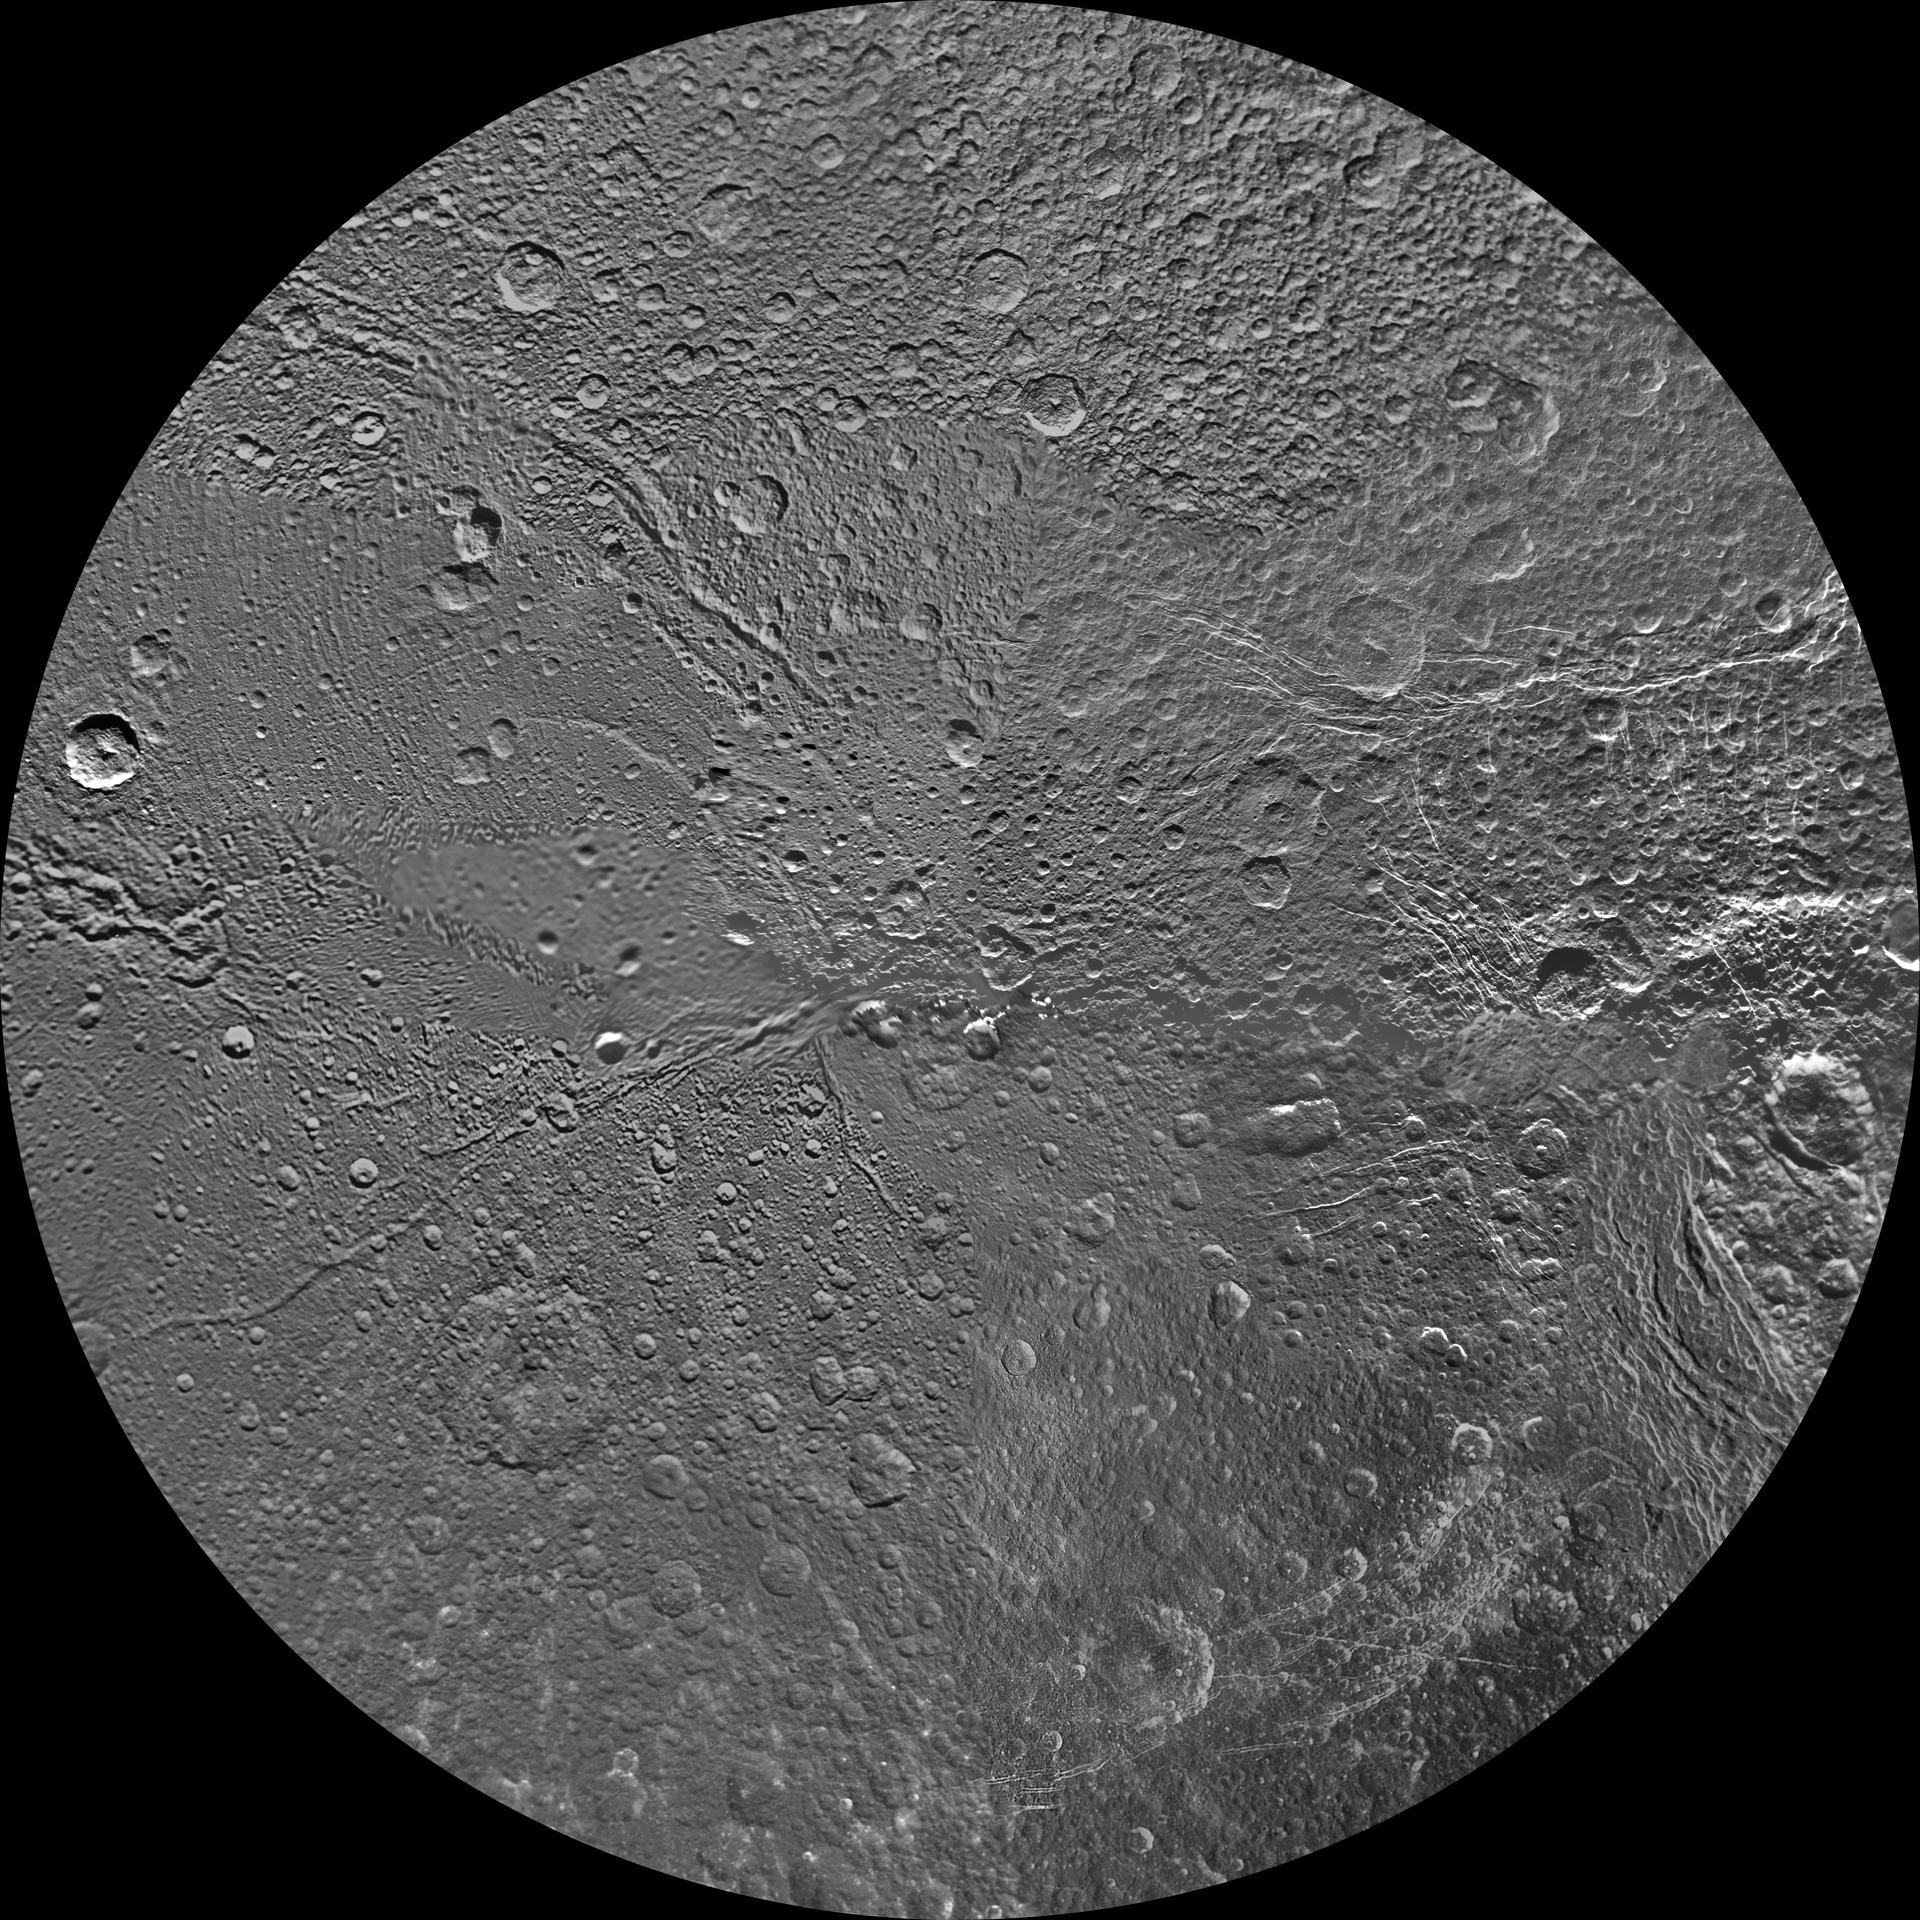

Dione Polar Maps – October 2010

Annotated image

The northern and southern hemispheres of Dione are seen in these polar stereographic maps, mosaicked from the best-available clear-filter images from NASA’s Cassini and Voyager missions.

Each map is centered on one of the poles and surface coverage extends to the equator. Grid lines show latitude and longitude in 30-degree increments. The scale in the full-size versions of these maps is 153 meters (500 feet) per pixel. The resolution of the map is 64 pixels per degree. The mean radius of Dione used for projection of these maps is 563 kilometers (350 miles).

These maps are updates to the versions released in February 2010 (see PIA12578 and PIA12579).

The Cassini-Huygens mission is a cooperative project of NASA, the European Space Agency and the Italian Space Agency. The Jet Propulsion Laboratory, a division of the California Institute of Technology in Pasadena, manages the mission for NASA’s Science Mission Directorate, Washington, D.C. The Cassini orbiter and its two onboard cameras were designed, developed and assembled at JPL. The imaging operations center is based at the Space Science Institute in Boulder, Colo.

Credit: NASA/JPL/Space Science Institute